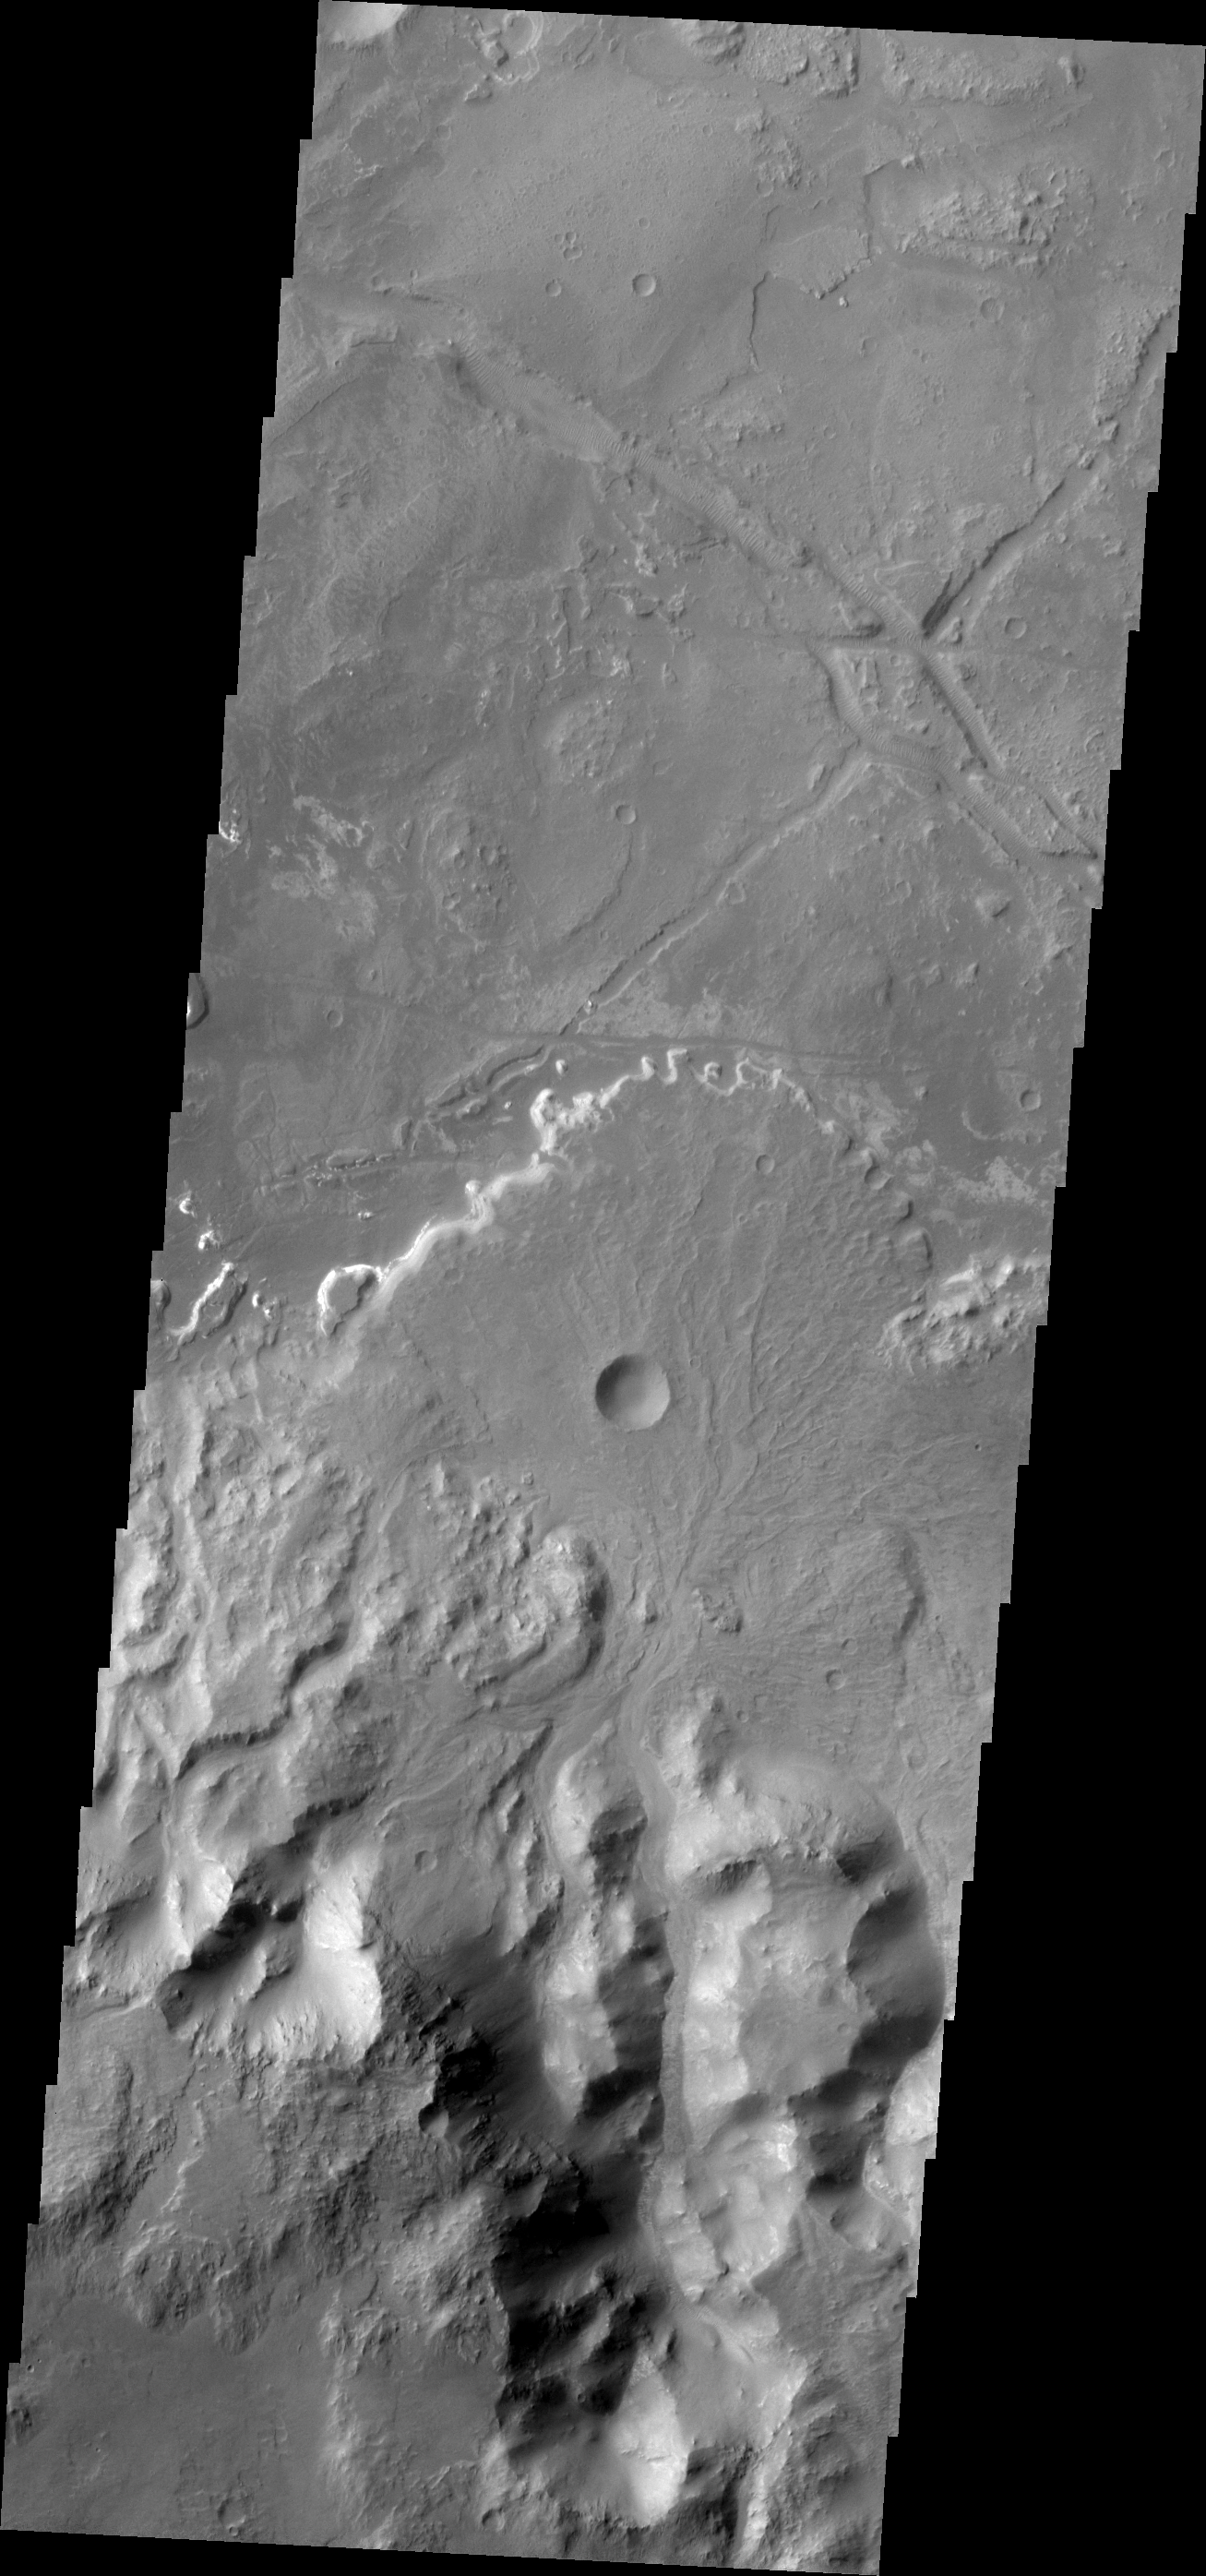

Holden Crater Fan

This fan shaped deposit is located on the floor of Holden Crater.

Image information: VIS instrument. Latitude -26.9N, Longitude 325.5E. 17 meter/pixel resolution.

Please see the THEMIS Data Citation Note for details on crediting THEMIS images.

Note: this THEMIS visual image has not been radiometrically nor geometrically calibrated for this preliminary release. An empirical correction has been performed to remove instrumental effects. A linear shift has been applied in the cross-track and down-track direction to approximate spacecraft and planetary motion. Fully calibrated and geometrically projected images will be released through the Planetary Data System in accordance with Project policies at a later time.

NASA’s Jet Propulsion Laboratory manages the 2001 Mars Odyssey mission for NASA’s Office of Space Science, Washington, D.C. The Thermal Emission Imaging System (THEMIS) was developed by Arizona State University, Tempe, in collaboration with Raytheon Santa Barbara Remote Sensing. The THEMIS investigation is led by Dr. Philip Christensen at Arizona State University. Lockheed Martin Astronautics, Denver, is the prime contractor for the Odyssey project, and developed and built the orbiter. Mission operations are conducted jointly from Lockheed Martin and from JPL, a division of the California Institute of Technology in Pasadena.

Credit: NASA/JPL/ASU